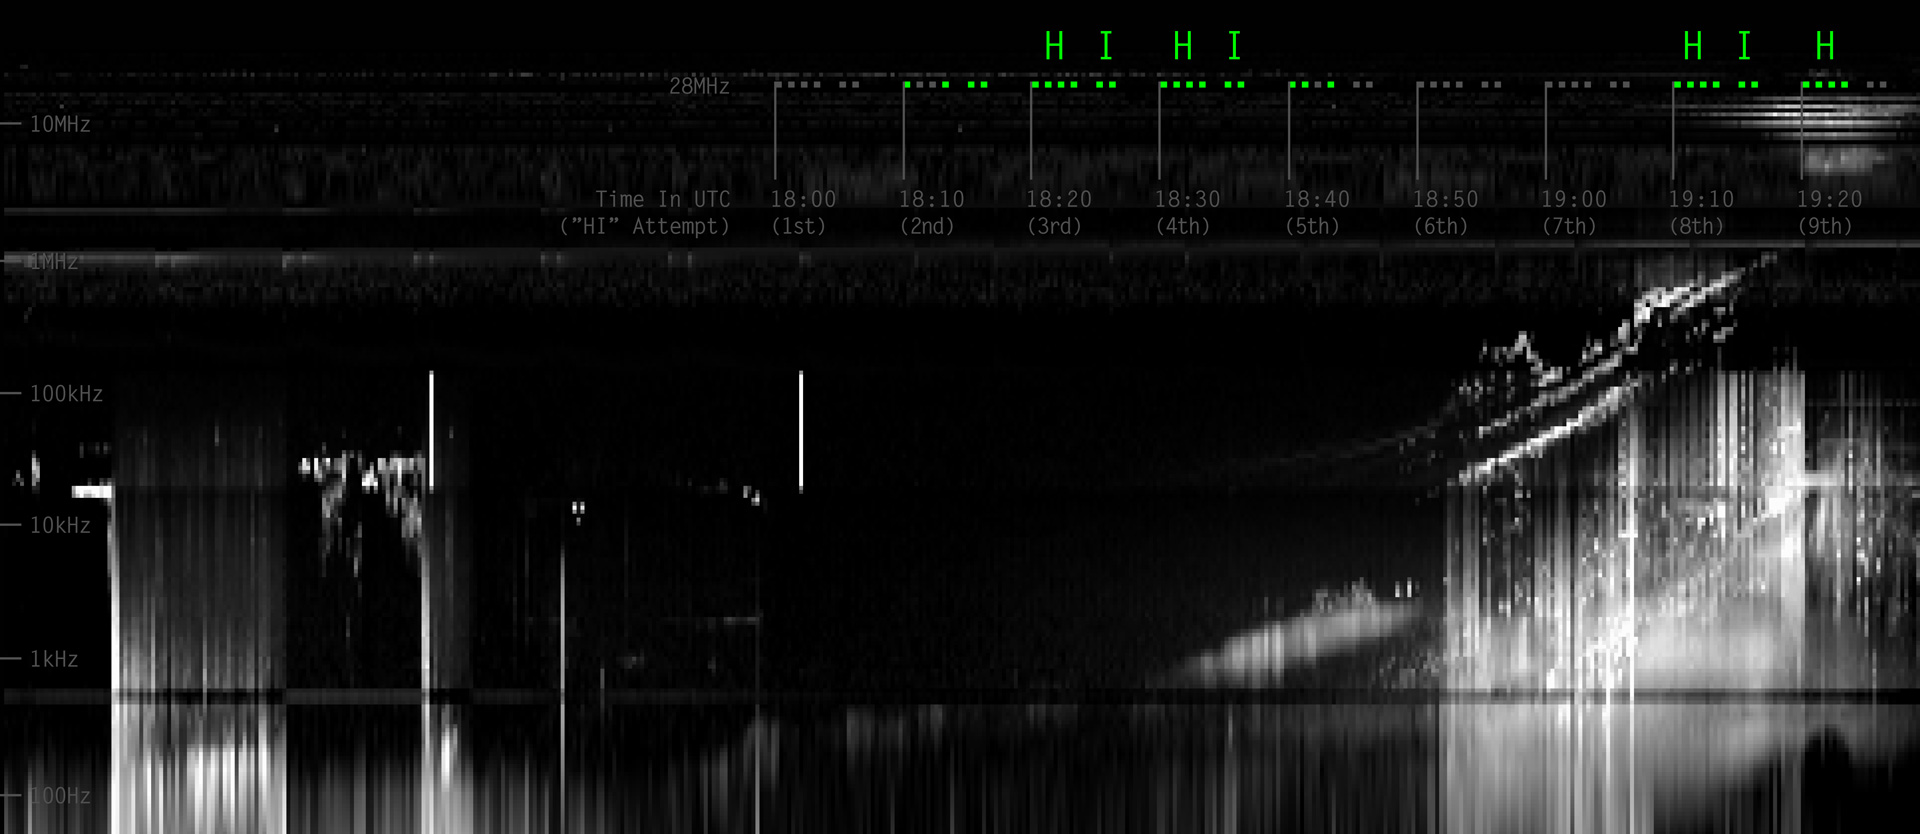

Juno Detects a Ham Radio “HI” from Earth

During its close flyby of Earth, NASA’s Jupiter-bound Juno spacecraft listened for a coordinated, global transmission from amateur radio operators using its radio and plasma wave science instrument, known as Waves. This spectrogram and audio file illustrate that Waves did indeed detect the message.

The video presents natural radio signals from Earth’s magnetosphere along with pieces of the repeated Morse code message, recorded by Juno and turned into sound.

In Morse code, characters are formed using dots and dashes, or “dits and dahs.” The word “HI” is formed by transmitting four dits for “H,” followed by a space and then two more dits for “I.” The full message was transmitted 16 times, beginning again every 10 minutes, starting at 18:00 UTC (2 p.m. Eastern time) on Oct. 9, 2013. Each dit lasted 30 seconds. Radio operators used two webpages (provided by NASA’s Jet Propulsion Laboratory and the Juno team) to synchronize their transmissions.

The green dots at top represent pieces of the repeated message that Juno was able to detect. Grey dots represent parts of the message that were being transmitted, but which were not clearly detected by the Waves instrument.

Scientists have processed the data to identify the ham radio signal and to isolate it from the natural background. The strength of the ham radio signals is not indicated here, merely their detection in the data.

More than 1,400 radio operators from around the world confirmed their participation in the activity. Given the variable conditions in Earth’s ionosphere and uncertainties in how many hams would participate, scientists on the Waves team were not sure the signal could be detected. They were ecstatic when the message could be readily seen in the data.

The Waves data presented here cover the period from an hour before the ham radio transmissions began until about 19:20 UTC, which was the time of Juno’s closest approach to Earth. A few minutes after closest approach, Juno entered safe mode, which caused its science instruments (including Waves) to be powered off. The spacecraft returned to normal operations a few days after the flyby.

This activity was conceived by the Juno team for the purpose of public engagement.

A four-minute mini-documentary depicts the efforts of a few of the amateur radio operators who participated in the “HI Juno” event: http://youtu.be/_yqHy_MpNiQ.

NASA’s Jet Propulsion Laboratory, Pasadena, Calif., manages the Juno mission for the principal investigator, Scott Bolton, of Southwest Research Institute in San Antonio. The Juno mission is part of the New Frontiers Program managed at NASA’s Marshall Space Flight Center in Huntsville, Ala. Lockheed Martin Space Systems, Denver, built the spacecraft. JPL is a division of the California Institute of Technology in Pasadena. The radio and plasma wave science team is based at the University of Iowa, Iowa City.

Credit: NASA/JPL-Caltech/University of Iowa